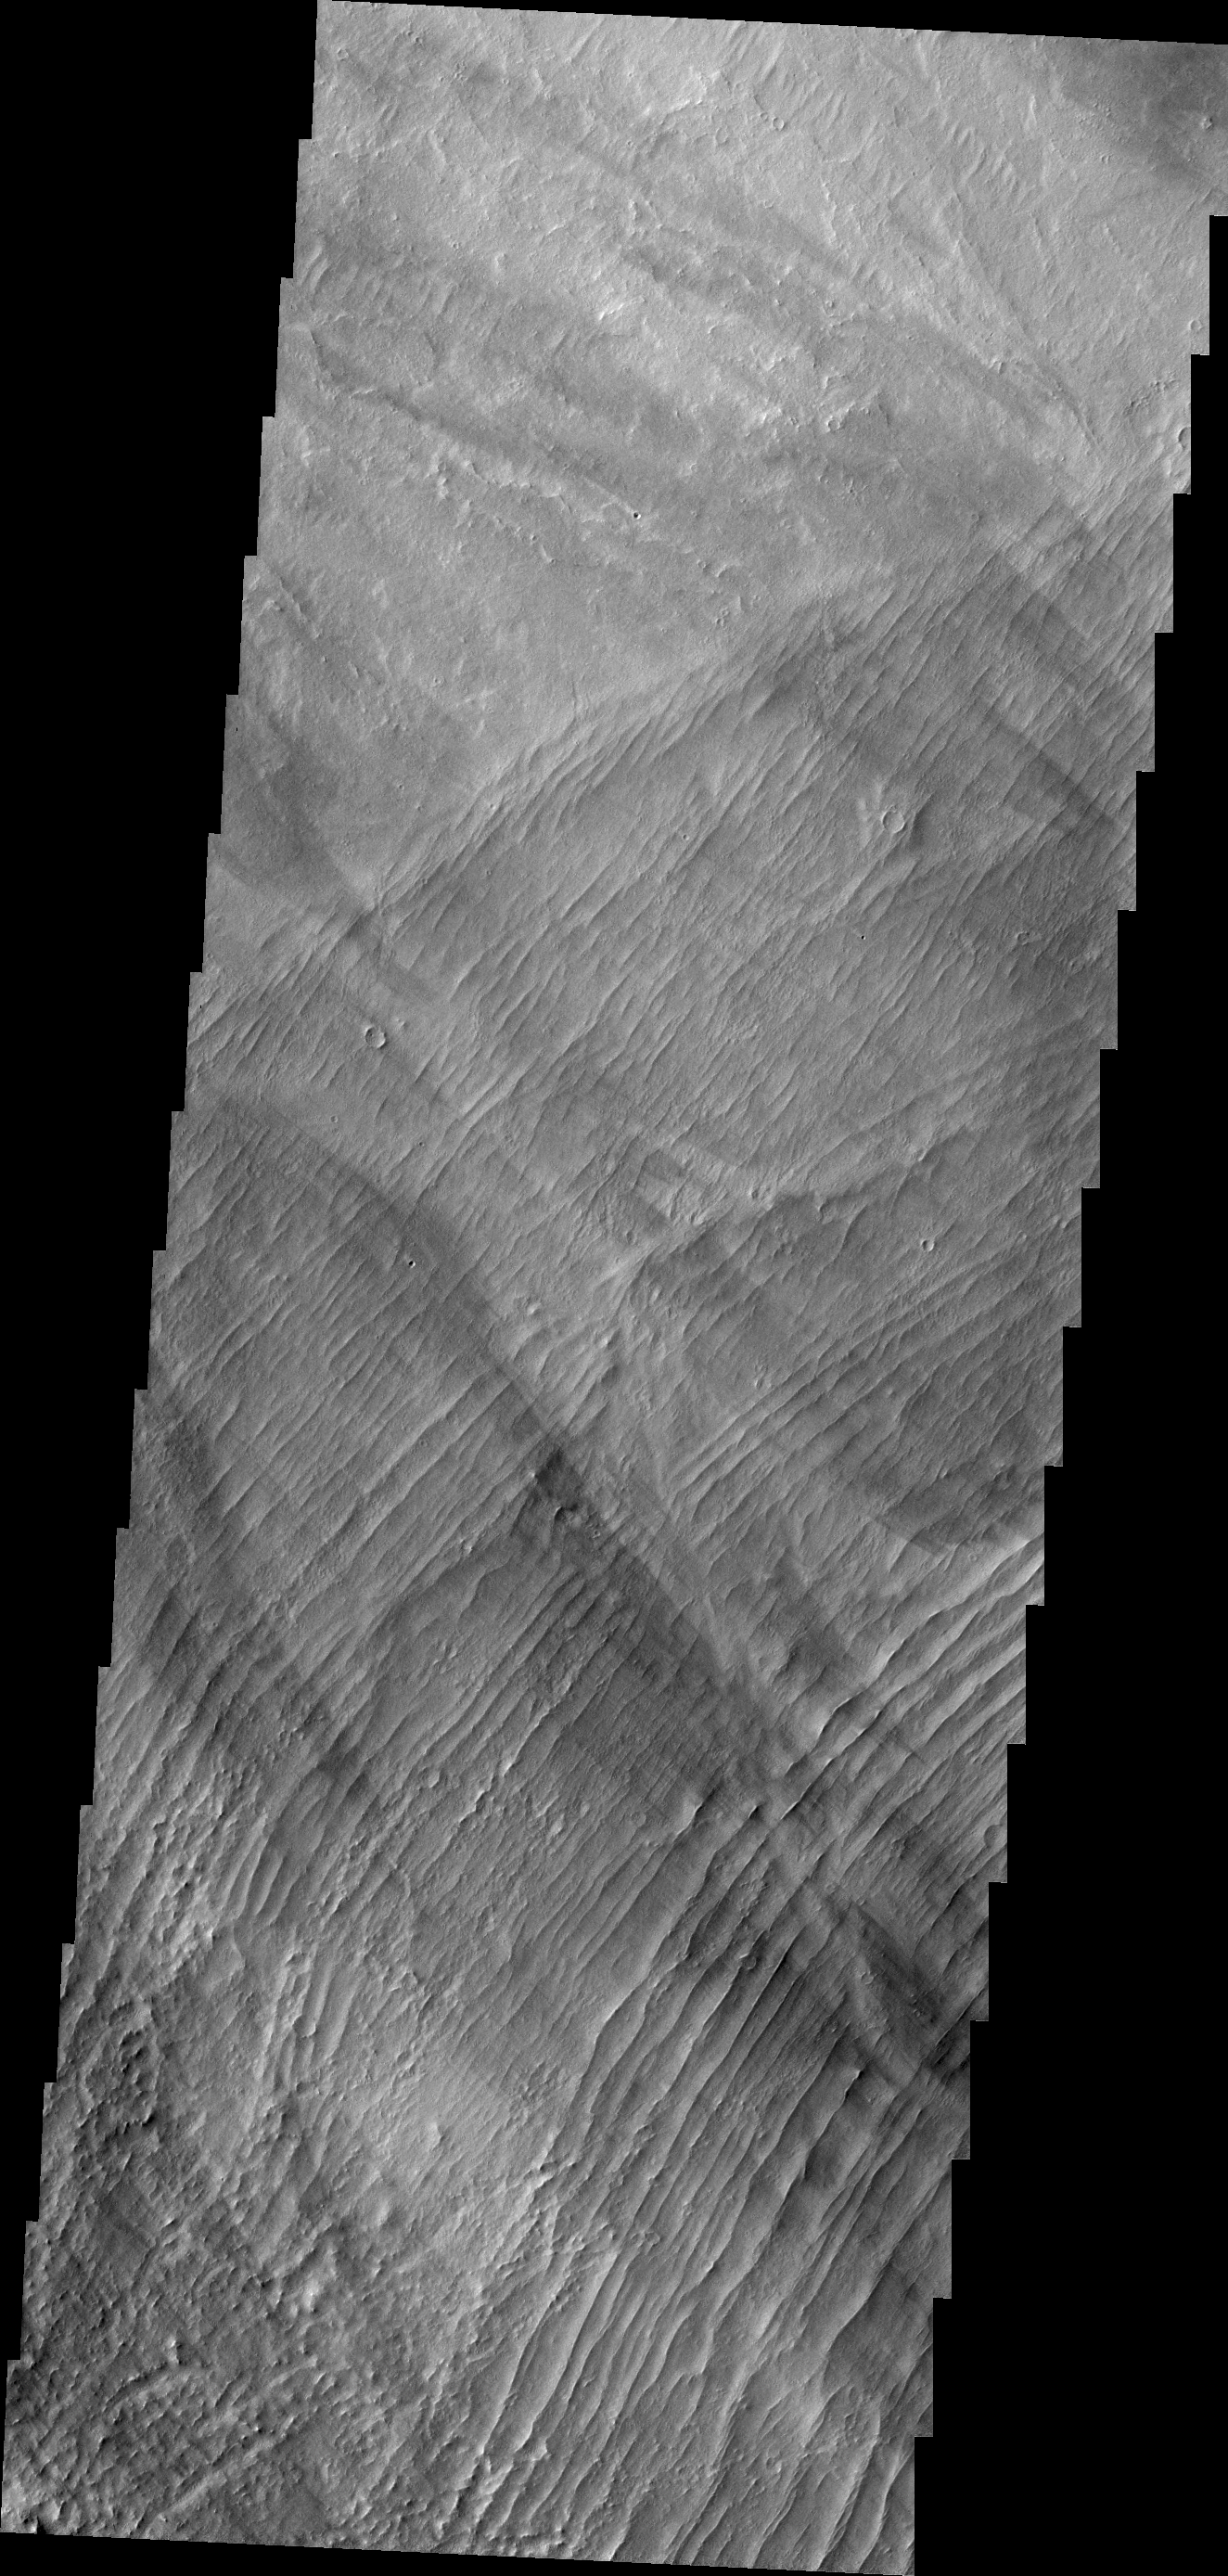

Arsia Mons ‘Ripples’

A series of low, concentric ridges is located to the west of Arsia Mons. The origin of these features is unknown, and there are no similar features at the other Tharsis volcanoes.

Credit: NASA/JPL/ASU